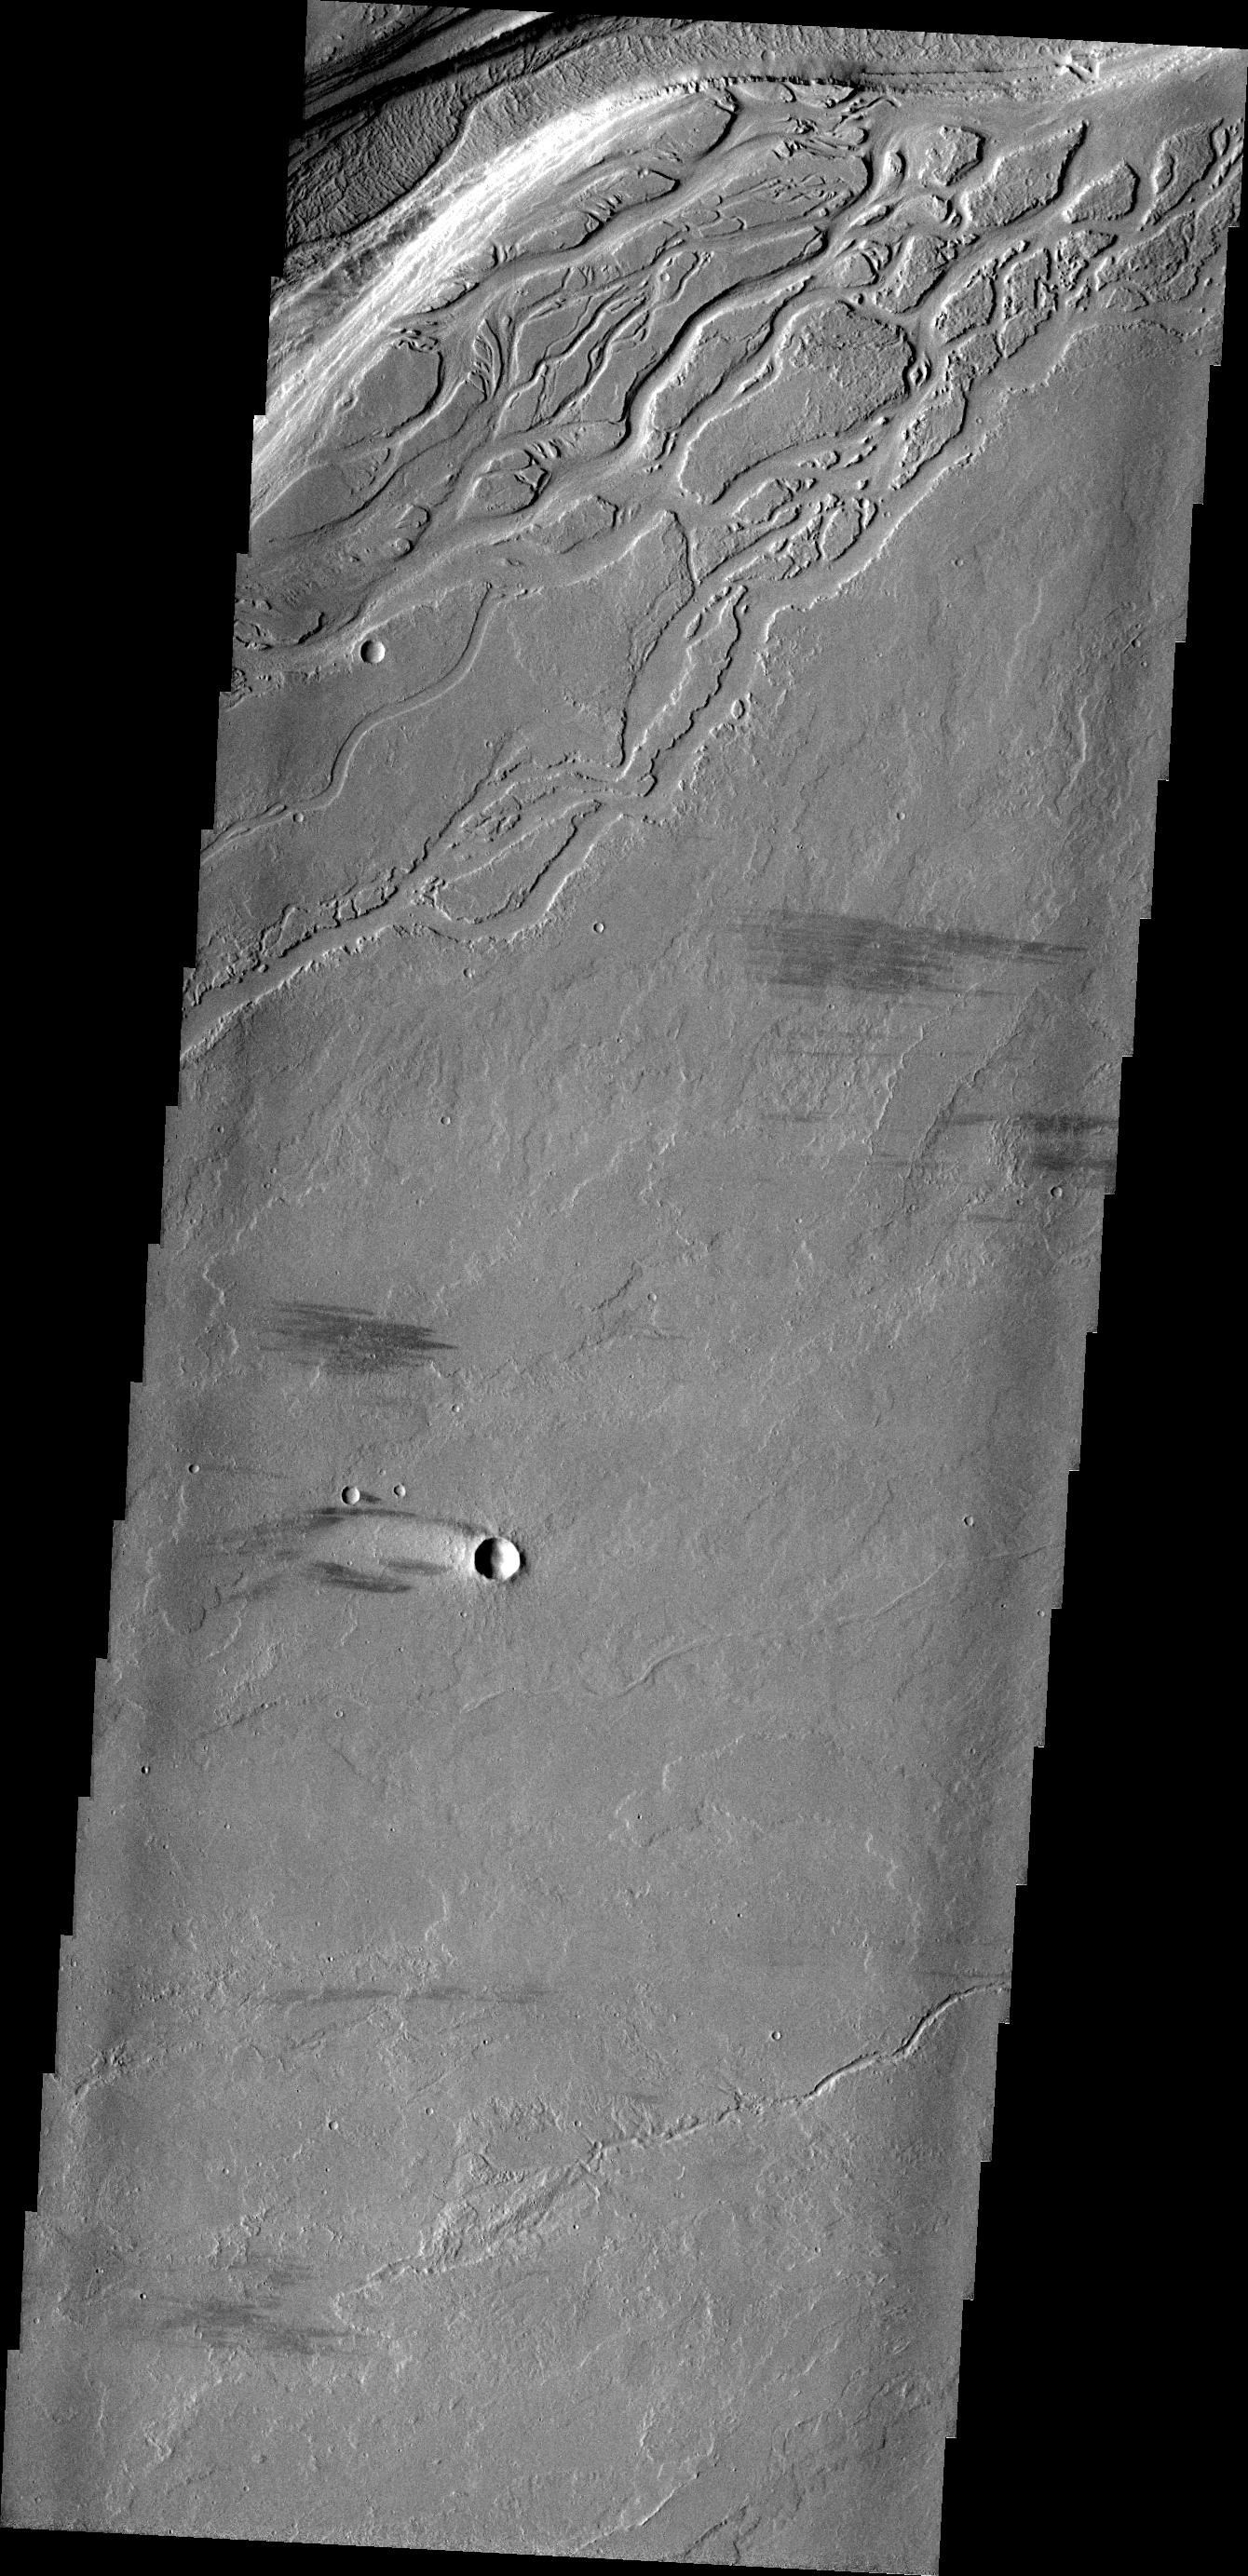

Olympica Fossae

The complex region of channels at the top of this VIS image are lava channels. These channels are called Olympica Fossae.

Image information: VIS instrument. Latitude 23.8N, Longitude 244.7E. 19 meter/pixel resolution.

Please see the THEMIS Data Citation Note for details on crediting THEMIS images.

Note: this THEMIS visual image has not been radiometrically nor geometrically calibrated for this preliminary release. An empirical correction has been performed to remove instrumental effects. A linear shift has been applied in the cross-track and down-track direction to approximate spacecraft and planetary motion. Fully calibrated and geometrically projected images will be released through the Planetary Data System in accordance with Project policies at a later time.

NASA’s Jet Propulsion Laboratory manages the 2001 Mars Odyssey mission for NASA’s Office of Space Science, Washington, D.C. The Thermal Emission Imaging System (THEMIS) was developed by Arizona State University, Tempe, in collaboration with Raytheon Santa Barbara Remote Sensing. The THEMIS investigation is led by Dr. Philip Christensen at Arizona State University. Lockheed Martin Astronautics, Denver, is the prime contractor for the Odyssey project, and developed and built the orbiter. Mission operations are conducted jointly from Lockheed Martin and from JPL, a division of the California Institute of Technology in Pasadena.

Credit: NASA/JPL/ASU